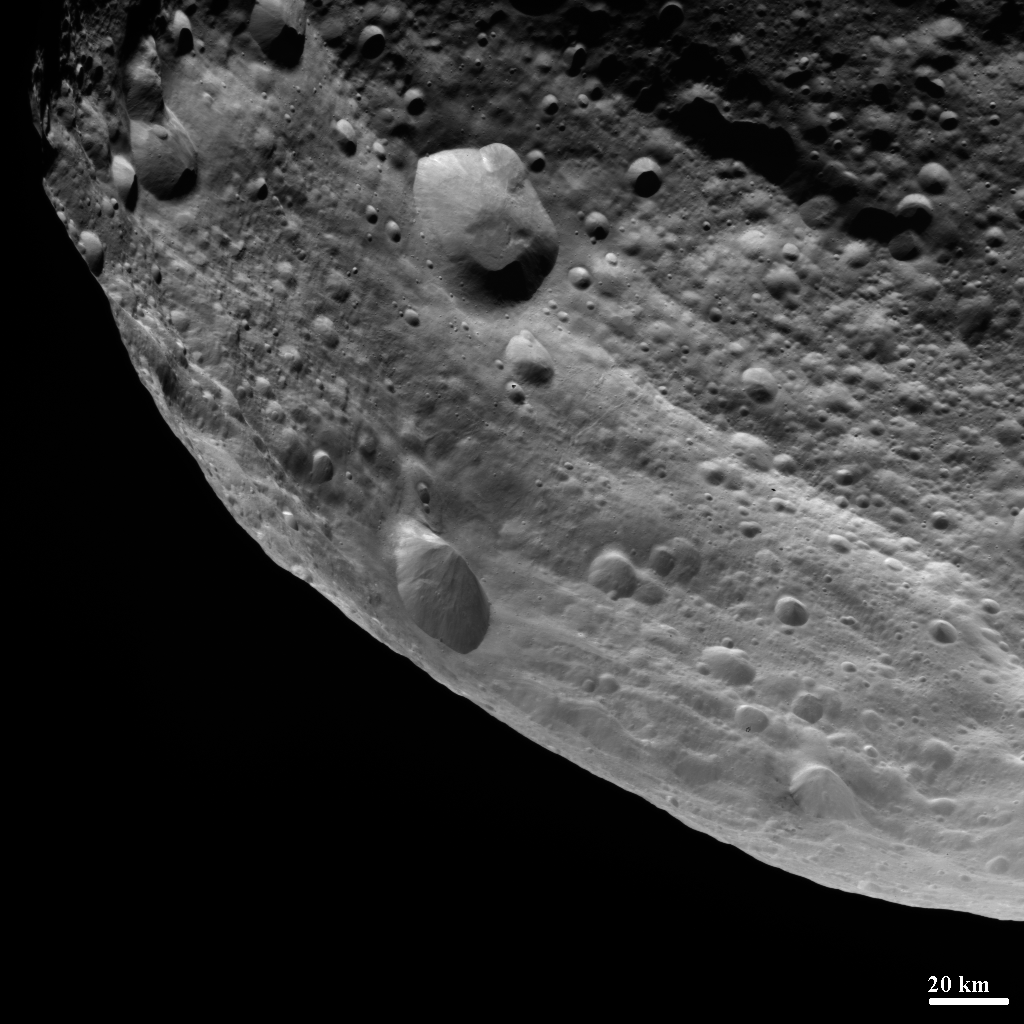

Equatorial Grooves Imaged at the Limb of Vesta

NASA’s Dawn spacecraft obtained this image of the surface of Vesta with its framing camera on August 11, 2011. It was taken through the camera’s clear filter. The image has a resolution of about 260 meters per pixel.

The Dawn mission to Vesta and Ceres is managed by the Jet Propulsion Laboratory, Pasadena, Calif., for NASA’s Science Mission Directorate, Washington, D.C. It is a project of the Discovery Program managed by NASA’s Marshall Space Flight Center, Huntsville, Ala. UCLA, is responsible for overall Dawn mission science. Orbital Sciences Corporation of Dulles, Va., designed and built the Dawn spacecraft.

The framing cameras were developed and built under the leadership of the Max Planck Institute for Solar System Research, Katlenburg-Lindau, Germany, with significant contributions by the German Aerospace Center (DLR) Institute of Planetary Research, Berlin, and in coordination with the Institute of Computer and Communication Network Engineering, Braunschweig. The framing camera project is funded by NASA, the Max Planck Society and DLR. JPL is a division of the California Institute of Technology, in Pasadena.

Credit: NASA/JPL-Caltech/UCLA/MPS/DLR/IDA